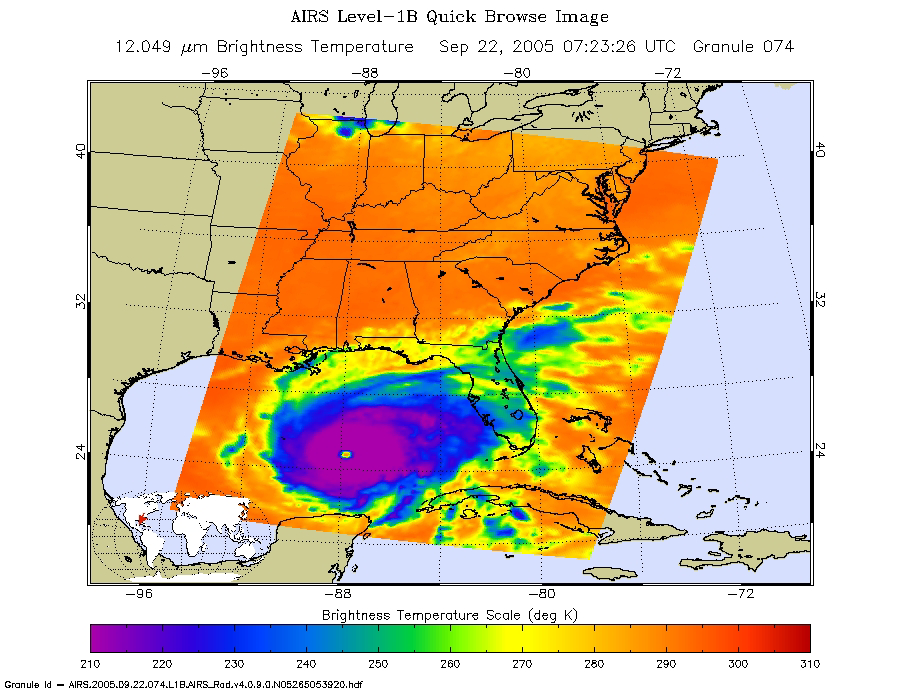

Hurricane Rita as Observed by NASA’s Spaceborne Atmospheric Infrared Sounder (AIRS)

Microwave Image

Rita was a category 5 hurricane with sustained winds of 150 mph and a central pressure of 897 millibar at the time the data used to create these AIRS images were retrieved. Storm position is approximately 470 southeast of Galveston, Texas.

The image above shows how the storm looks through an AIRS Infrared window channel. Window channels measure the temperature of the cloud tops or the surface of the Earth in cloud-free regions. The lowest temperatures in dark purple are associated with high, cold cloud tops that make up the top of the hurricane. The infrared signal does not penetrate through clouds, so the purple color indicates the cool cloud tops of the storm.

The infrared image reveals a very well developed eye at the center of the storm. The red at the center of the eye indicates medium altitude clouds are obscuring the eye, and the blue ring delineates the towering thunderstorms of the eye wall ring. In cloud-free areas, the infrared signal is retrieved at the Earth’s surface, revealing warmer temperatures except over open water (which appears colder due to lower emissivity). Cooler areas are pushing to purple and warmer areas are pushing to red. Green generally indicates the presence of clouds. Notice that some high cold clouds as indicated in the infrared do not show up much in the microwave. Microwaves are strongly affected by rain and ice crystals, so some high clouds are almost certainly not raining and may be pretty thin (like cirrus).

In the microwave image created from the AIRS microwave sensor (see figure 1), the large blue swath that previously extended into the Gulf is gone (refer to AIRS Image Log). The big blue swath was a relatively clear area ahead of Rita that was over the Gulf and the Atlantic. Now Rita has moved closer to land and all the area over the ocean is taken up by the storm. If there is clear air in front, it is over land and thus will show up hot because of the emissivity of the land. Green generally indicates the presence of clouds. The blue areas around the eye are indicative of very high, cold cloud tops crowned by ice. These cloud towers are indicative of strong convection and rain – these are strong high altitude thunderstorms in the eye wall.

About AIRS
The Atmospheric Infrared Sounder, AIRS, in conjunction with the Advanced Microwave Sounding Unit, AMSU, senses emitted infrared and microwave radiation from Earth to provide a three-dimensional look at Earth’s weather and climate. Working in tandem, the two instruments make simultaneous observations all the way down to Earth’s surface, even in the presence of heavy clouds. With more than 2,000 channels sensing different regions of the atmosphere, the system creates a global, three-dimensional map of atmospheric temperature and humidity, cloud amounts and heights, greenhouse gas concentrations, and many other atmospheric phenomena. Launched into Earth orbit in 2002, the AIRS and AMSU instruments fly onboard NASA’s Aqua spacecraft and are managed by NASA’s Jet Propulsion Laboratory in Pasadena, Calif., under contract to NASA. JPL is a division of the California Institute of Technology in Pasadena.

Credit: NASA/JPL